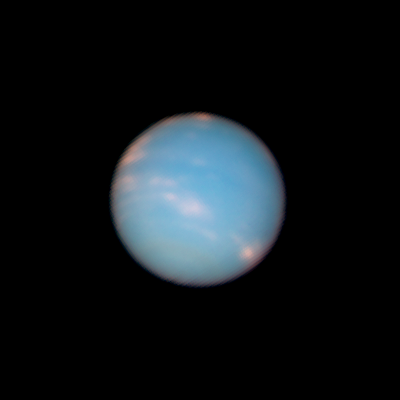

Neptune: 20:04 UT (June 25, 2011)

Object Name: Neptune
Object Description: Planet
Instrument: HST/WFC3/UVIS
Filters: F467N (46nm), F631N (63nm), and F845M (84nm)

This image is a composite of many separate exposures made by the WFC3/UVIS instrument on the Hubble Space Telescope using three different filters. The color results from assigning different hues (colors) to each monochromatic image. In this case, the assigned colors are: Blue: F467N (46nm) Green: F631N (63nm) Red/orange: F845M (84nm)

Credit: NASA, ESA, and the Hubble Heritage Team (STScI/AURA)